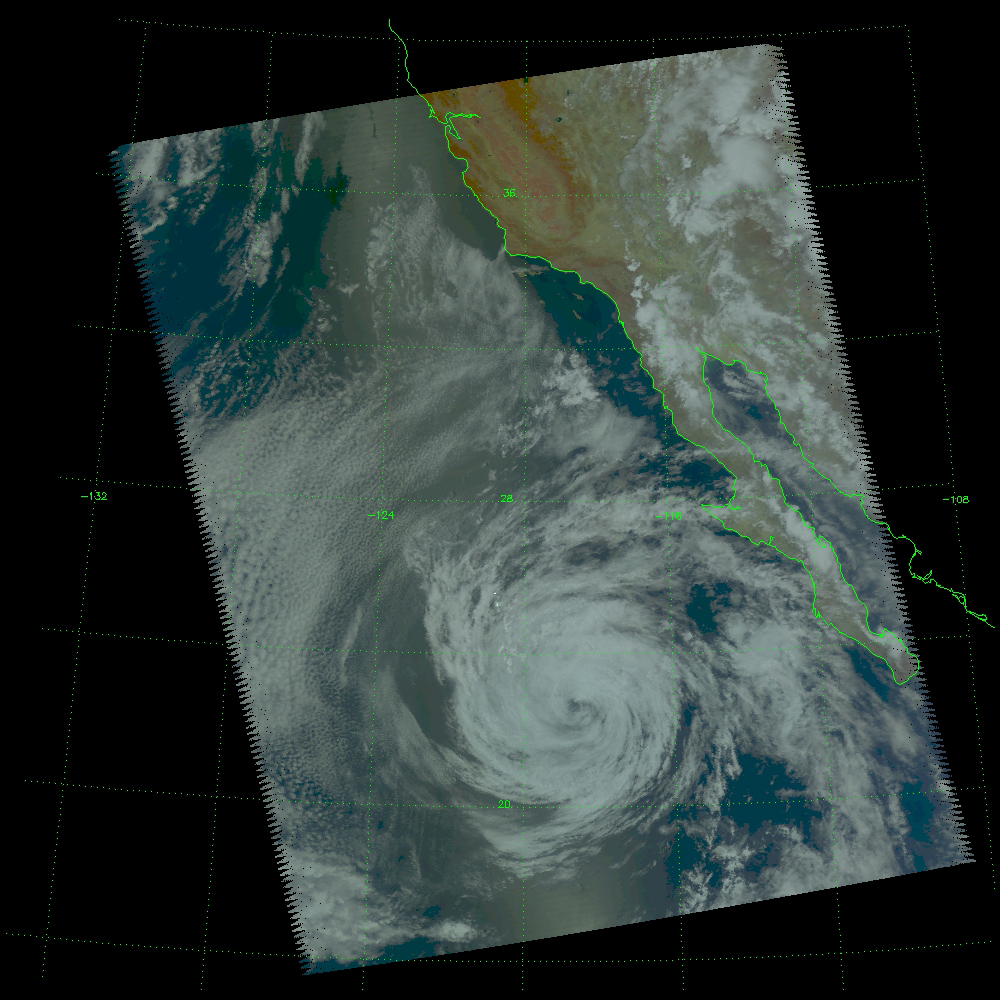

Tropical Storm Blas off the Pacific Coast of Mexico

Tropical Storm Blas as observed by NASA’s spaceborne Atmospheric Infrared Sounder (AIRS)

The images above show Blas in visible light, as you would perceive it from space. The movie is Blas as ‘seen’ in infrared light by AIRS (click on graphic below).

Infrared movie in infrared light by AIRS

The major contribution to radiation (infrared light) that AIRS channels sense comes from different levels in the atmosphere, depending upon the channel wavelength. To create the movie, a set of AIRS channels were selected which probe the atmosphere at progressively deeper levels. If there were no clouds, the color in each frame would be nearly uniform until the Earth’s surface is encountered. The tropospheric air temperature warms at a rate of 6 K (about 11 F) for each kilometer of descent toward the surface. Thus the colors would gradually change from cold to warm as the movie progresses.

Clouds block the infrared radiation. Thus wherever there are clouds we can penetrate no deeper in infrared. The color remains fixed as the movie progresses, for that area of the image is “stuck” to the cloud top temperature. The coldest temperatures around 220 K (about -65 F) come from altitudes of about 10 miles.

We therefore see in a ‘surface channel’ at the end of the movie, signals from clouds as cold as 220 K and from Earth’s surface at 310 K (about 100 F). The very coldest clouds are seen in deep convection thunderstorms over land. Typical of tropical storms, the region away from Blas is clear to the surface showing the “calm before the storm.”

About AIRS
The Atmospheric Infrared Sounder, AIRS, in conjunction with the Advanced Microwave Sounding Unit, AMSU, senses emitted infrared and microwave radiation from Earth to provide a three-dimensional look at Earth’s weather and climate. Working in tandem, the two instruments make simultaneous observations all the way down to Earth’s surface, even in the presence of heavy clouds. With more than 2,000 channels sensing different regions of the atmosphere, the system creates a global, three-dimensional map of atmospheric temperature and humidity, cloud amounts and heights, greenhouse gas concentrations, and many other atmospheric phenomena. Launched into Earth orbit in 2002, the AIRS and AMSU instruments fly onboard NASA’s Aqua spacecraft and are managed by NASA’s Jet Propulsion Laboratory in Pasadena, Calif., under contract to NASA. JPL is a division of the California Institute of Technology in Pasadena.

Credit: NASA/JPL